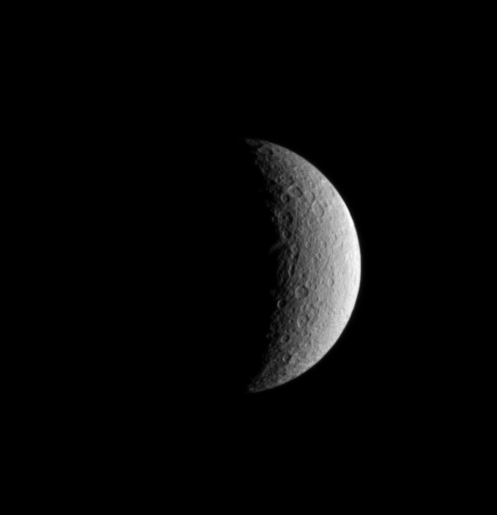

Crescent Rhea

The first artificial satellite in the Saturn system, the Cassini spacecraft, returned images of the natural moons following a successful insertion into orbit. This is an unmagnified view of the moon Rhea.

With a diameter of 1,528 kilometers (950 miles) across, Rhea is Saturn’s second largest moon. The Voyager spacecraft found that like Dione, Rhea has one of its hemispheres covered with bright, wispy streaks which may be water frost.

This view shows a heavily cratered surface, and thus it is most likely ancient. Many of the craters visible here have central peaks. Cassini soon will look for clues to help unlock the moon’s geologic history. The spacecraft is slated to fly by Rhea at a distance of only 500 kilometers (311 miles) on Nov. 26, 2005.

The image was taken in visible light with the Cassini spacecraft narrow angle camera on July 2, 2004, from a distance of about 990,000 kilometers (615,000 miles) from Rhea and at a Sun-Rhea-spacecraft, or phase angle of about 109 degrees. The image scale is 6 kilometers (4 miles) per pixel.

The Cassini-Huygens mission is a cooperative project of NASA, the European Space Agency and the Italian Space Agency. The Jet Propulsion Laboratory, a division of the California Institute of Technology in Pasadena, manages the Cassini-Huygens mission for NASA’s Office of Space Science, Washington, D.C. The Cassini orbiter and its two onboard cameras, were designed, developed and assembled at JPL. The imaging team is based at the Space Science Institute, Boulder, Colo.

Credit: NASA/JPL/Space Science Institute